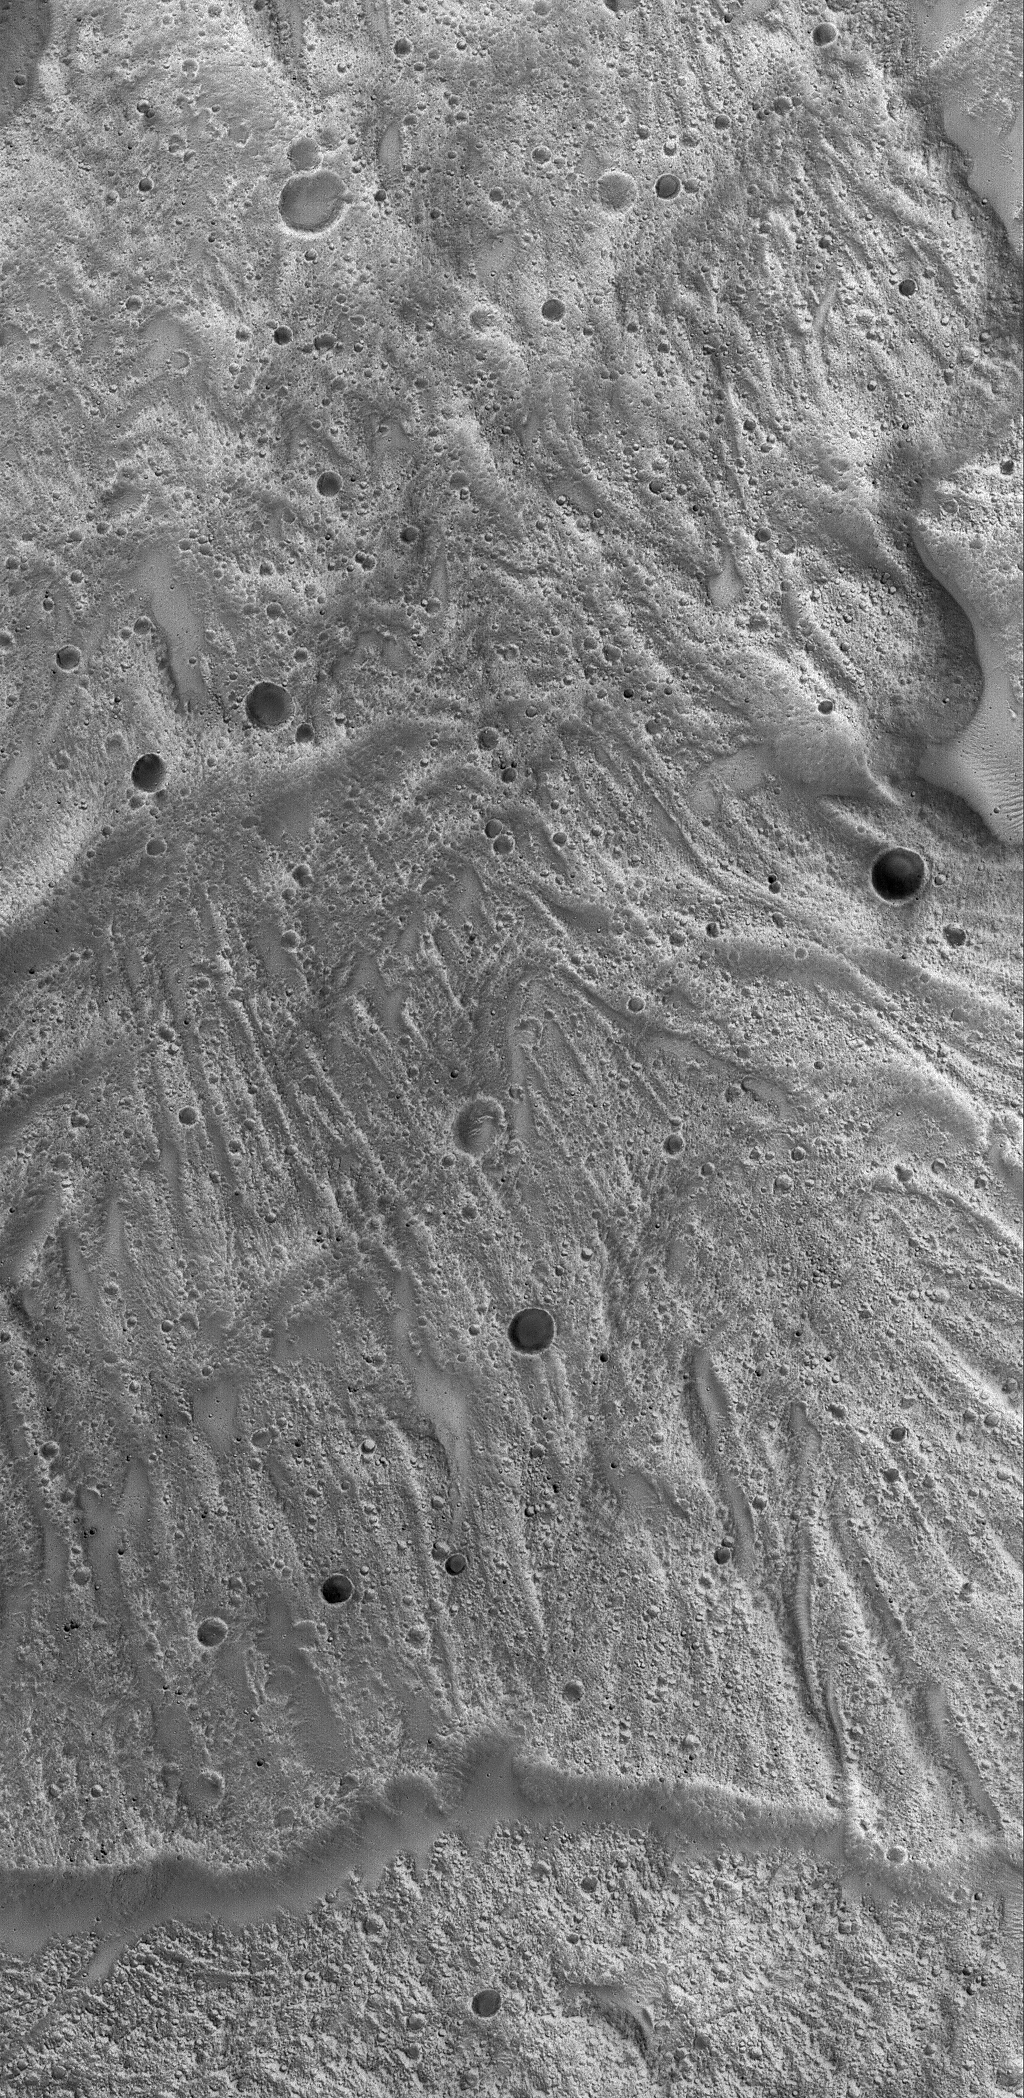

Tithonium Landslide

12 February 2006
This Mars Global Surveyor (MGS) Mars Orbiter Camera (MOC) image shows a portion of a large landslide deposit on the floor of western Tithonium Chasma.

Location near: 4.3°S, 87.9°W
Image width: ~3 km (~1.9 mi)
Illumination from: lower left
Season: Southern Summer

Credit: NASA/JPL/Malin Space Science Systems